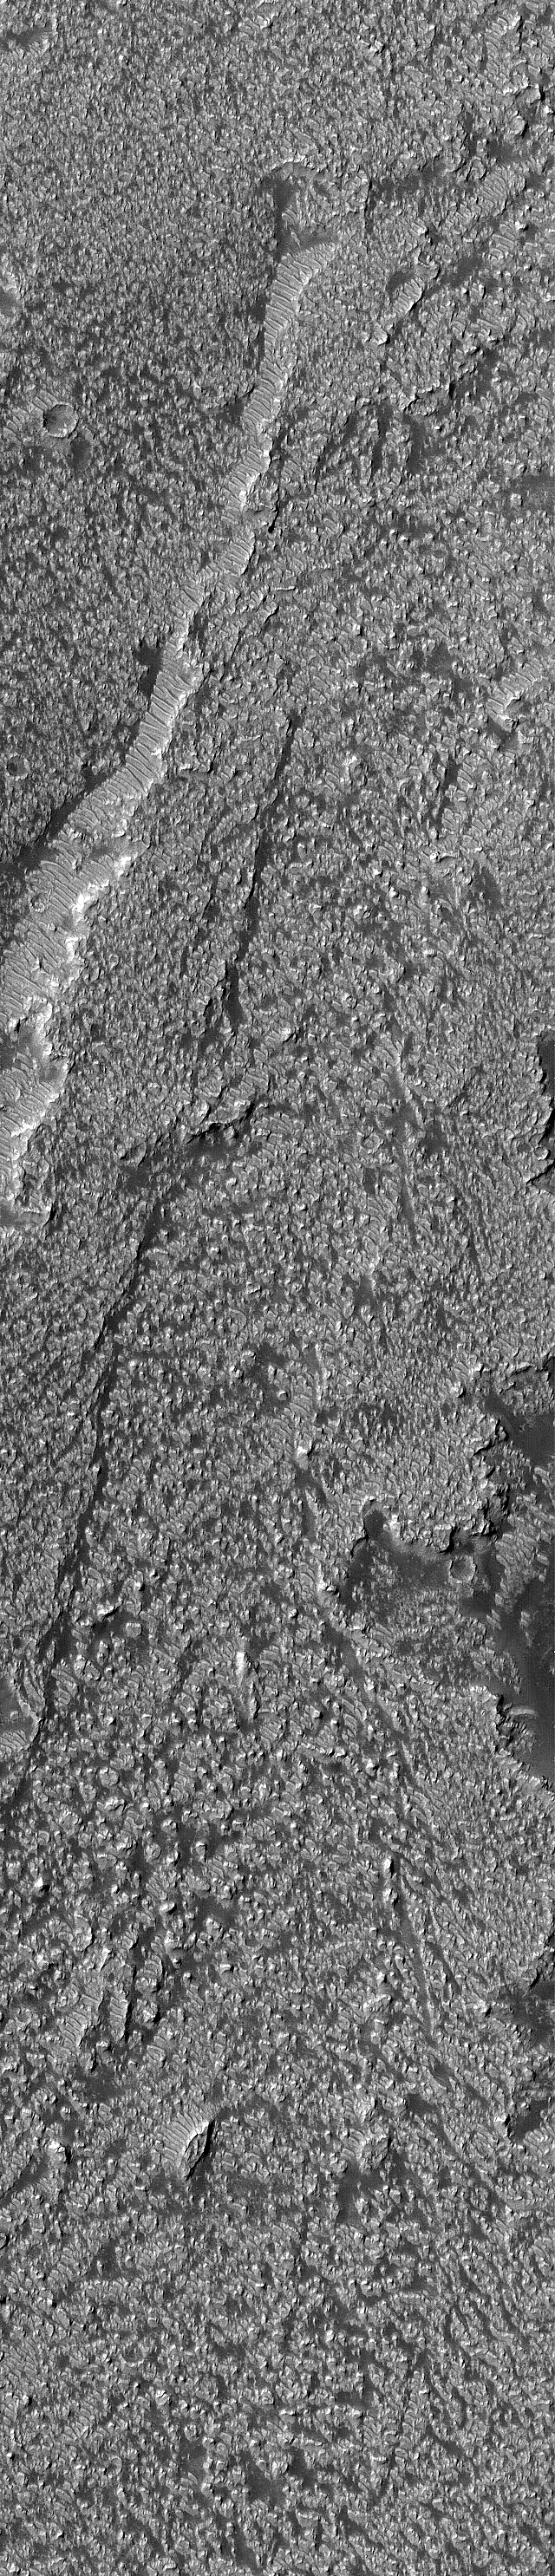

Daedalia Lavas

6 March 2005
This Mars Global Surveyor (MGS) Mars Orbiter Camera (MOC) image shows the surface of lava flows in eastern Daedalia Planum.

Location near: 19.8°S, 118.8°W
Image width: ~3 km (~1.9 mi)
Illumination from: upper left
Season: Southern Winter

Credit: NASA/JPL/Malin Space Science Systems